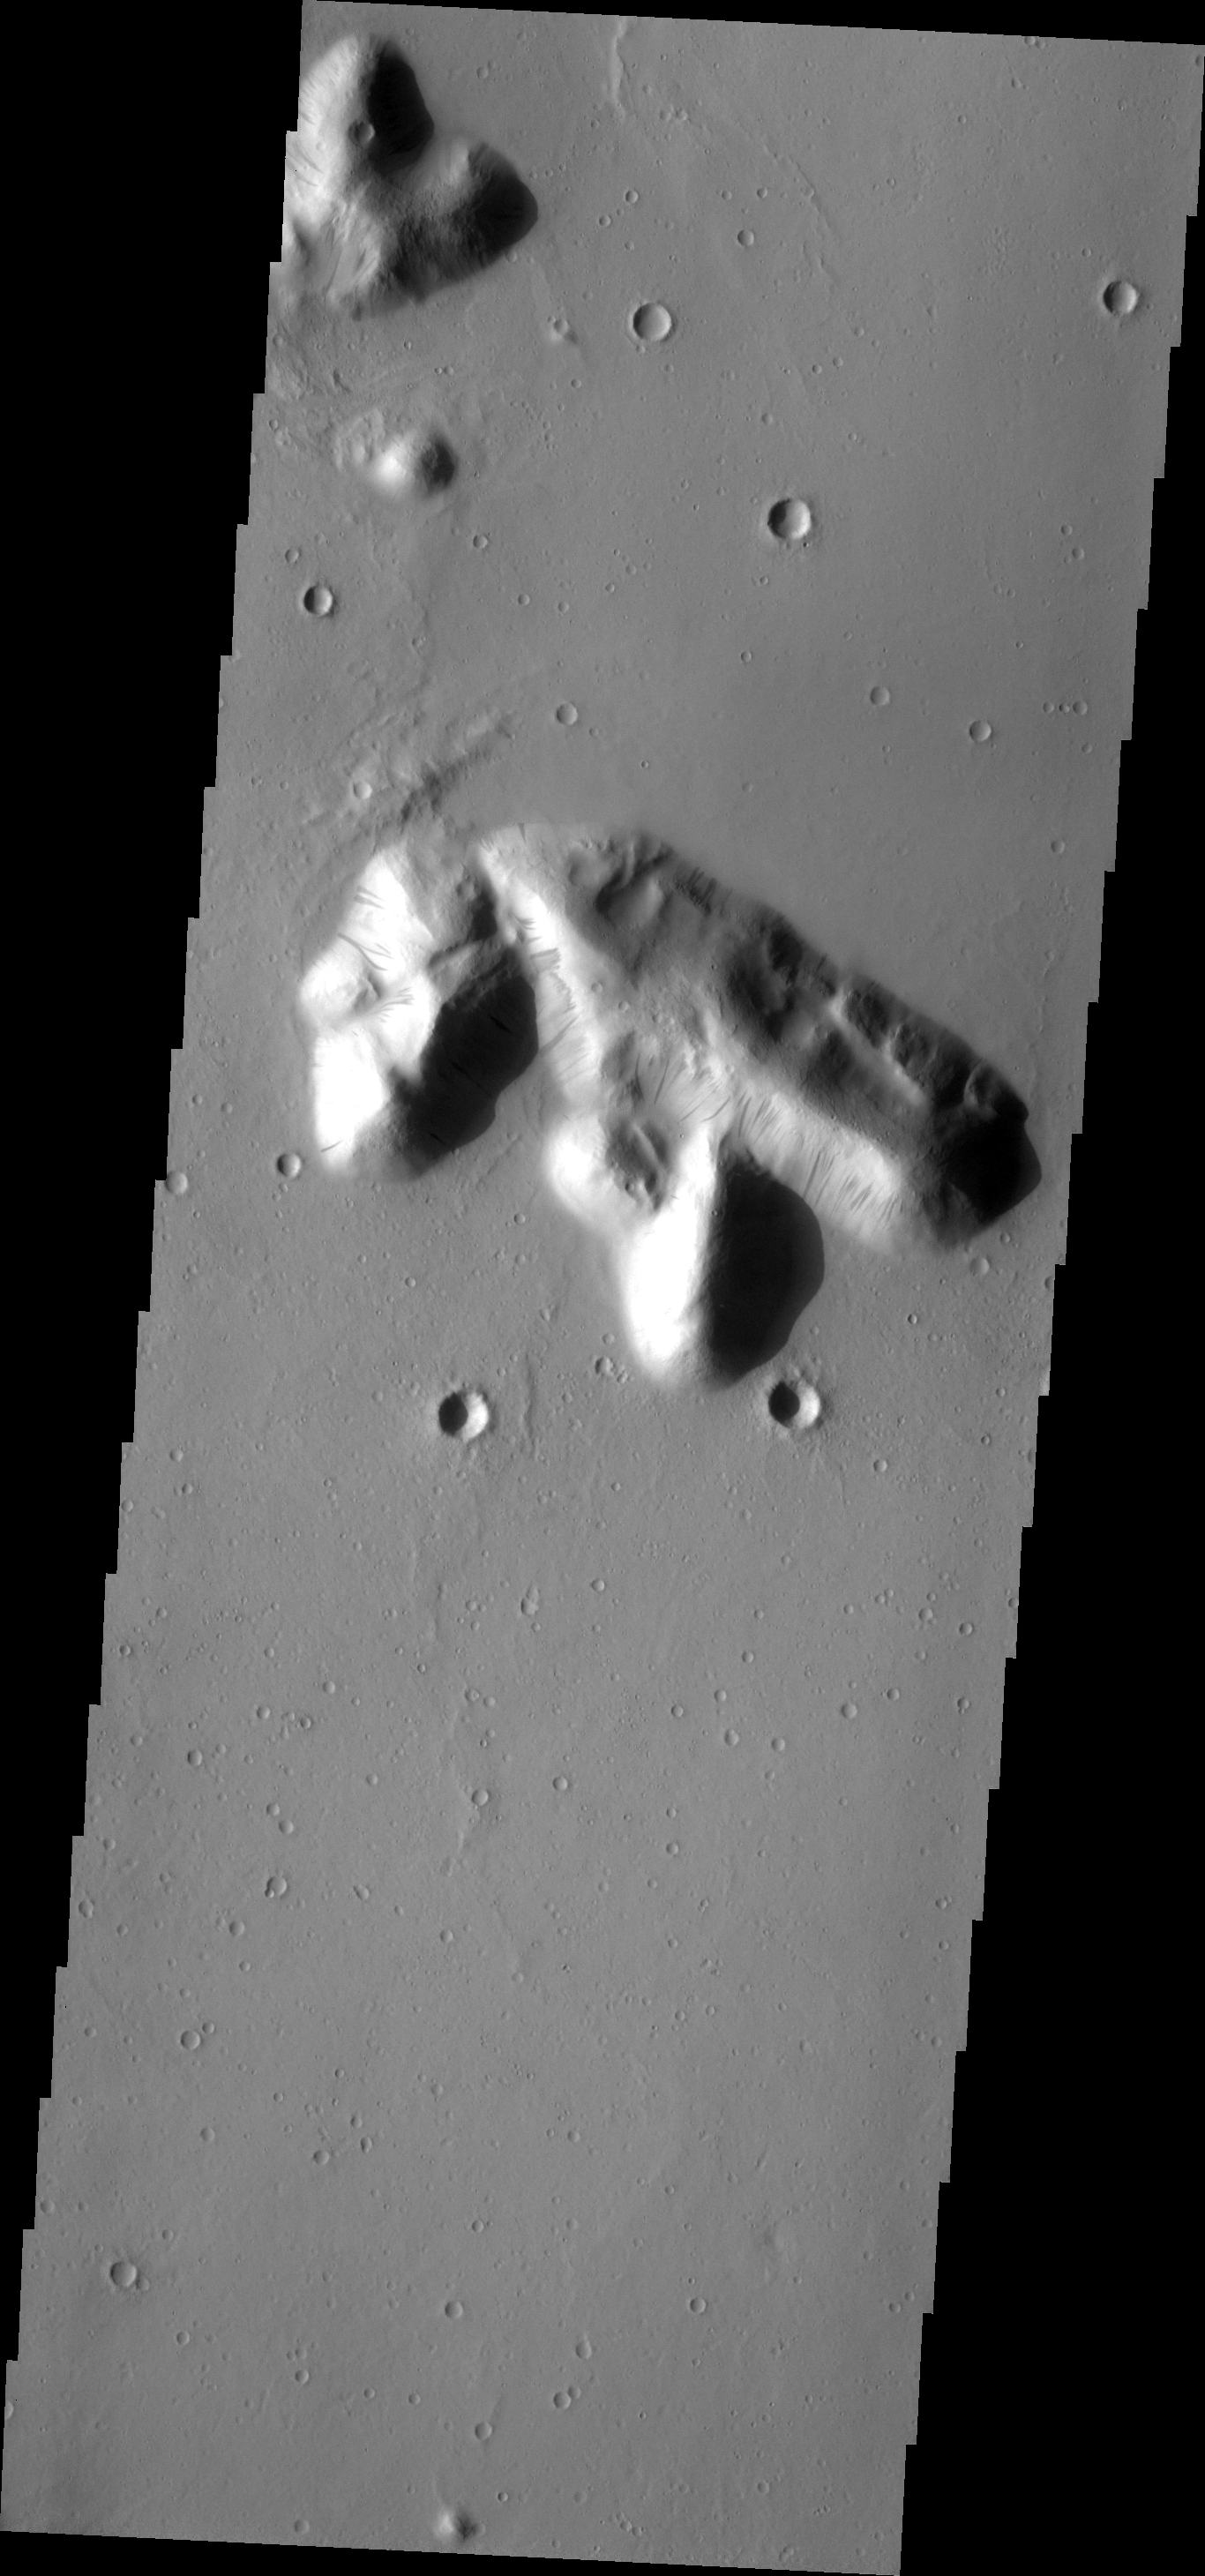

Dark Slope Streaks

Dark slope streaks are prevalent on these isolated hills near the Tartarus Montes.

Image information: VIS instrument. Latitude 21.5N, Longitude 178.8E. 19 meter/pixel resolution.

Please see the THEMIS Data Citation Note for details on crediting THEMIS images.

Note: this THEMIS visual image has not been radiometrically nor geometrically calibrated for this preliminary release. An empirical correction has been performed to remove instrumental effects. A linear shift has been applied in the cross-track and down-track direction to approximate spacecraft and planetary motion. Fully calibrated and geometrically projected images will be released through the Planetary Data System in accordance with Project policies at a later time.

NASA’s Jet Propulsion Laboratory manages the 2001 Mars Odyssey mission for NASA’s Office of Space Science, Washington, D.C. The Thermal Emission Imaging System (THEMIS) was developed by Arizona State University, Tempe, in collaboration with Raytheon Santa Barbara Remote Sensing. The THEMIS investigation is led by Dr. Philip Christensen at Arizona State University. Lockheed Martin Astronautics, Denver, is the prime contractor for the Odyssey project, and developed and built the orbiter. Mission operations are conducted jointly from Lockheed Martin and from JPL, a division of the California Institute of Technology in Pasadena.

Credit: NASA/JPL/ASU